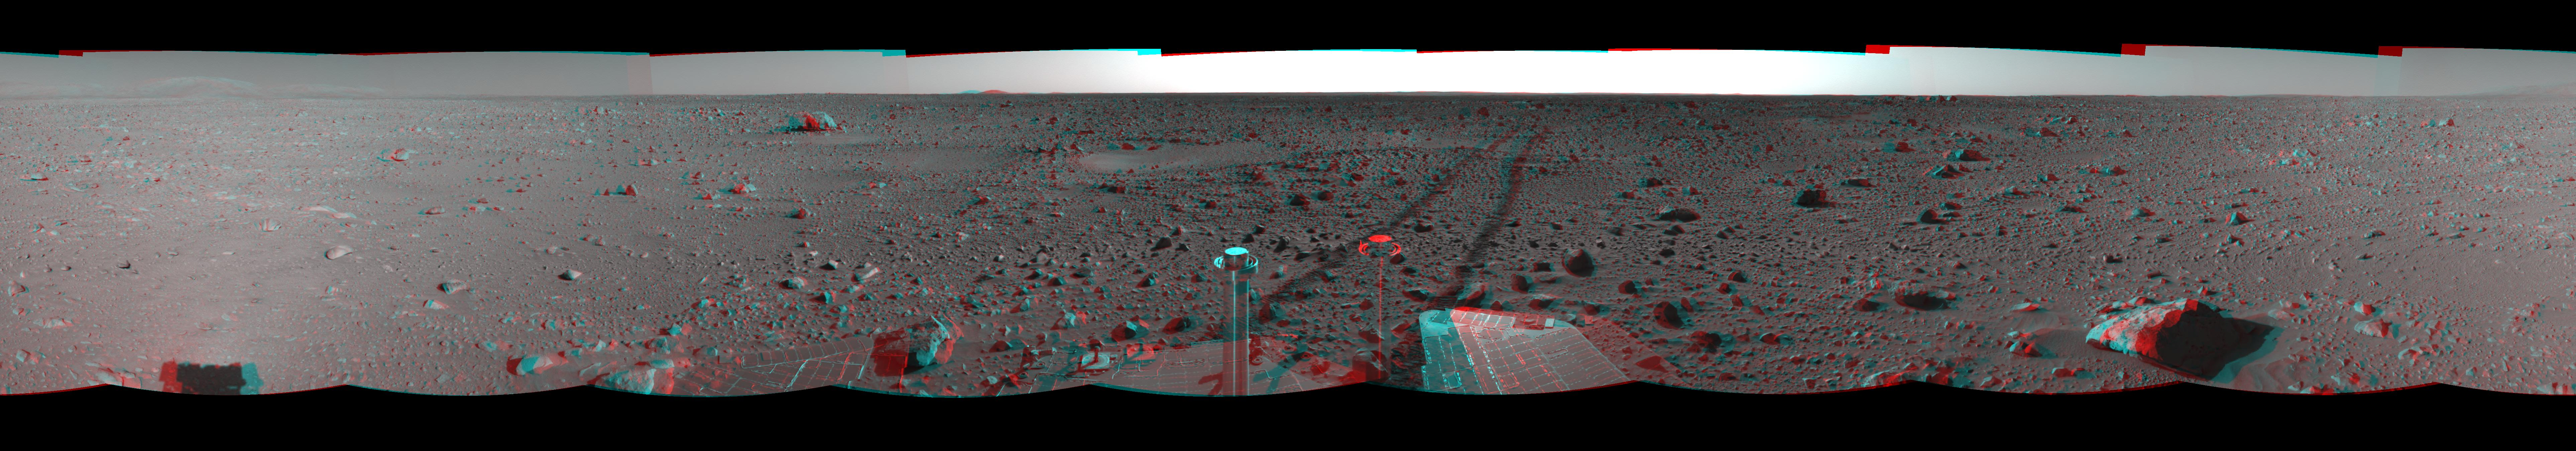

The Road Less Traveled (3-D)

This three-dimensional view in a cylindrical-perspective projection was created from navigation camera images that NASA’s Mars Exploration Rover Spirit acquired on sol 127 (May 12, 2004). Spirit is sitting at site 48. The tracks show the path the rover has traveled so far on its way to the base of the “Columbia Hills.” In this image, the hills can be seen silhouetted against the horizon on the far left side. Spirit will reach the base of the hills by sol 160.

See PIA05924 for left eye view and PIA05925 for right eye view of this 3-D cylindrical-perspective projection.

Credit: NASA/JPL